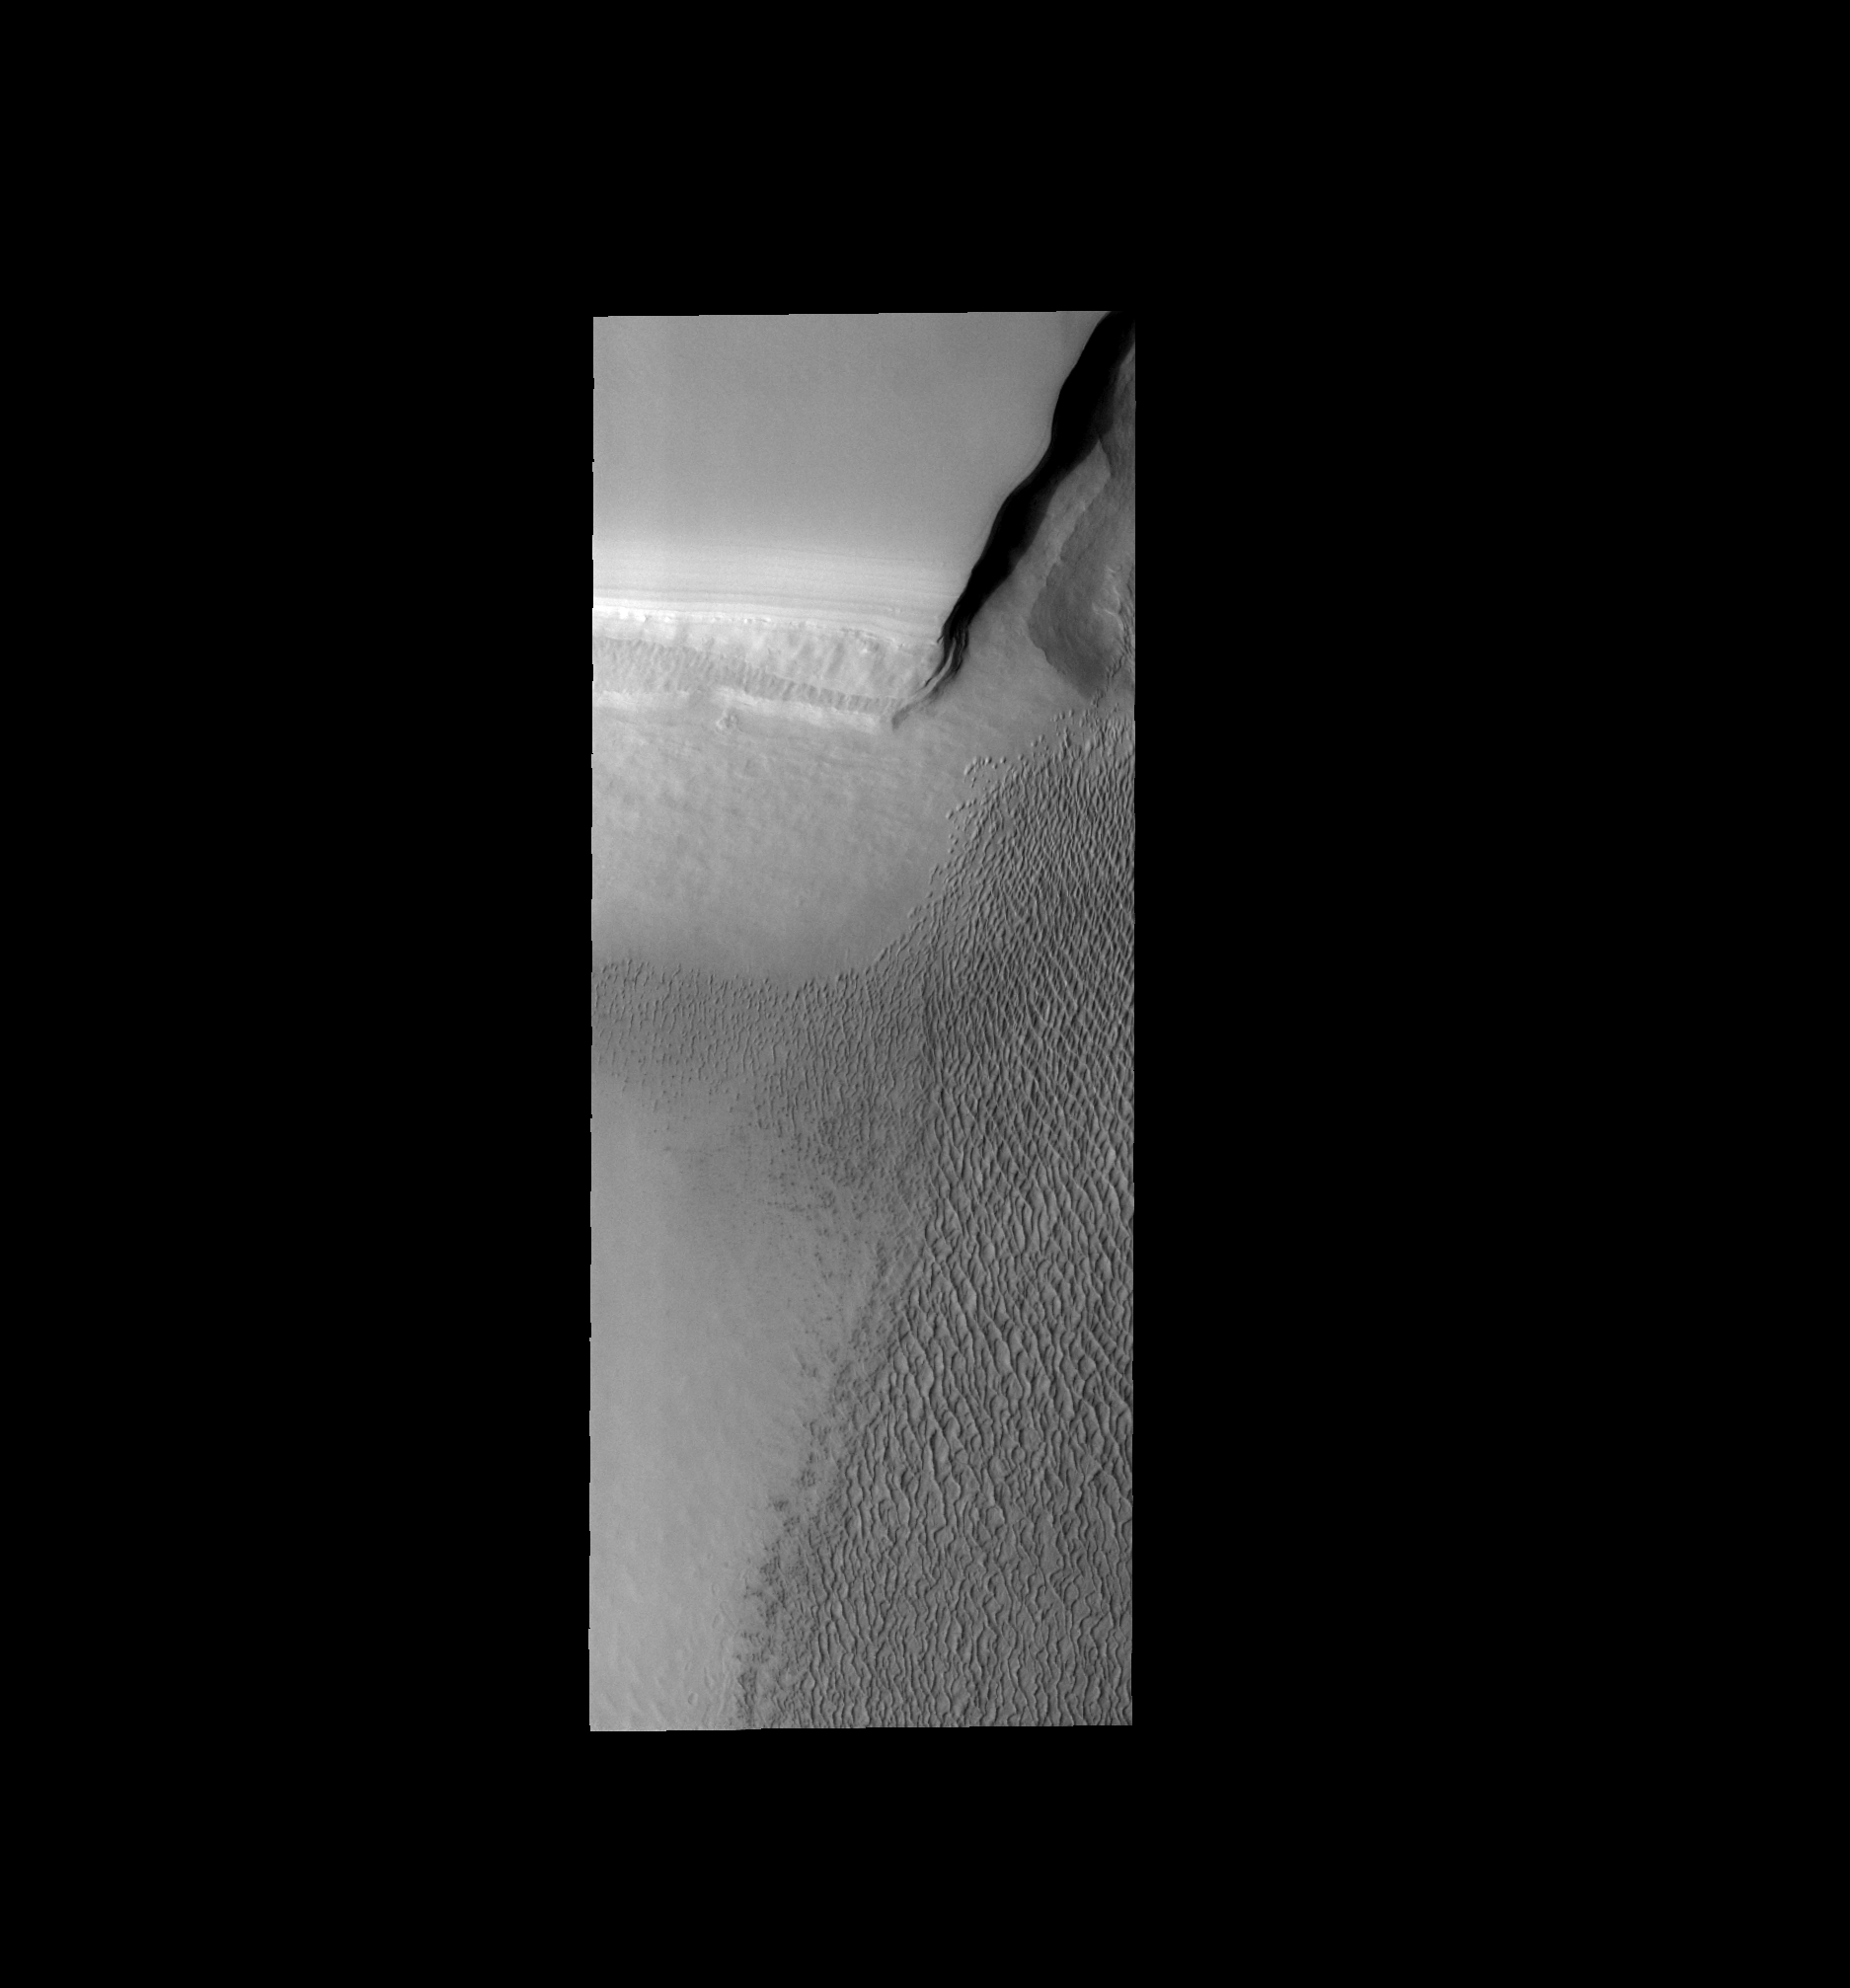

Northern Dune Field

This image shows part of the large dune field (or erg) that exists surrounding the north polar ice cap.

Image information: VIS instrument. Latitude 83.8N, Longitude 227.8E. 40 meter/pixel resolution.

Please see the THEMIS Data Citation Note for details on crediting THEMIS images.

Note: this THEMIS visual image has not been radiometrically nor geometrically calibrated for this preliminary release. An empirical correction has been performed to remove instrumental effects. A linear shift has been applied in the cross-track and down-track direction to approximate spacecraft and planetary motion. Fully calibrated and geometrically projected images will be released through the Planetary Data System in accordance with Project policies at a later time.

NASA’s Jet Propulsion Laboratory manages the 2001 Mars Odyssey mission for NASA’s Office of Space Science, Washington, D.C. The Thermal Emission Imaging System (THEMIS) was developed by Arizona State University, Tempe, in collaboration with Raytheon Santa Barbara Remote Sensing. The THEMIS investigation is led by Dr. Philip Christensen at Arizona State University. Lockheed Martin Astronautics, Denver, is the prime contractor for the Odyssey project, and developed and built the orbiter. Mission operations are conducted jointly from Lockheed Martin and from JPL, a division of the California Institute of Technology in Pasadena.

Credit: NASA/JPL/ASU